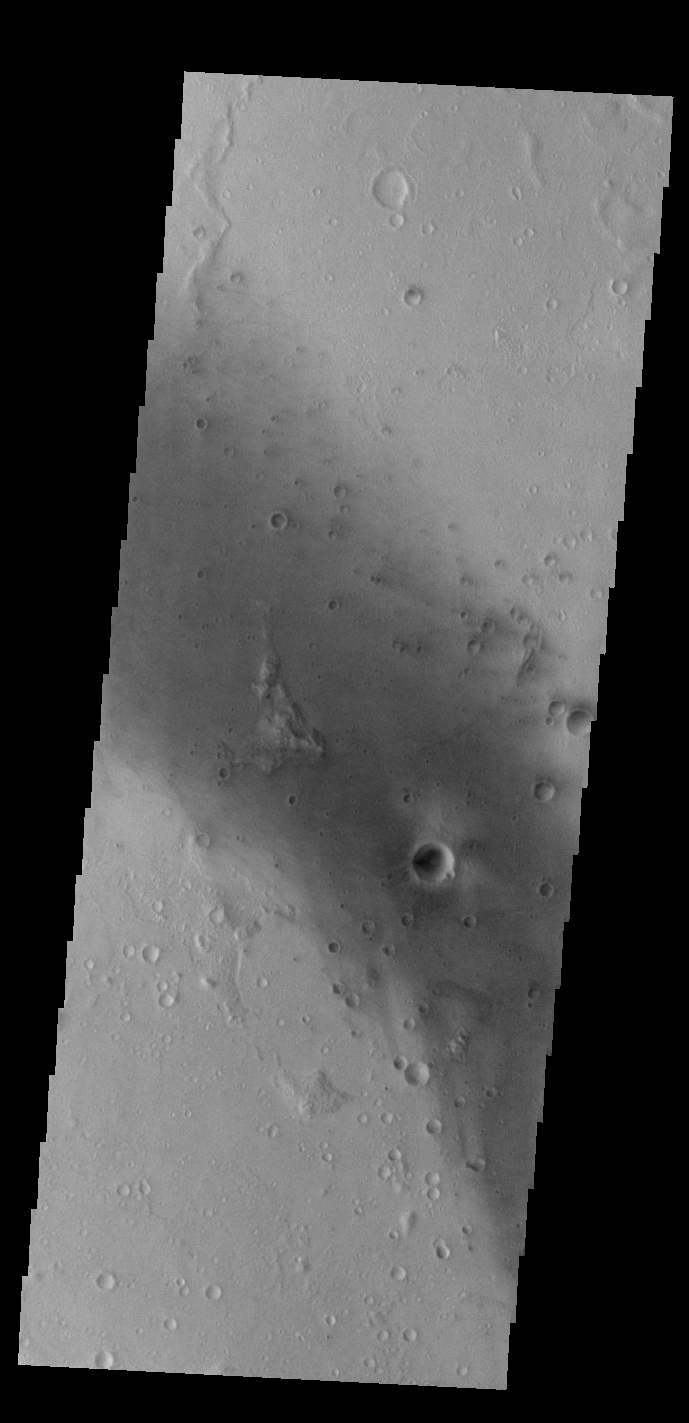

Gusev Crater

Today’s VIS image shows part of the floor of Gusev Crater, home of the MER Spirit Rover.

Credit: NASA/JPL-Caltech/ASU